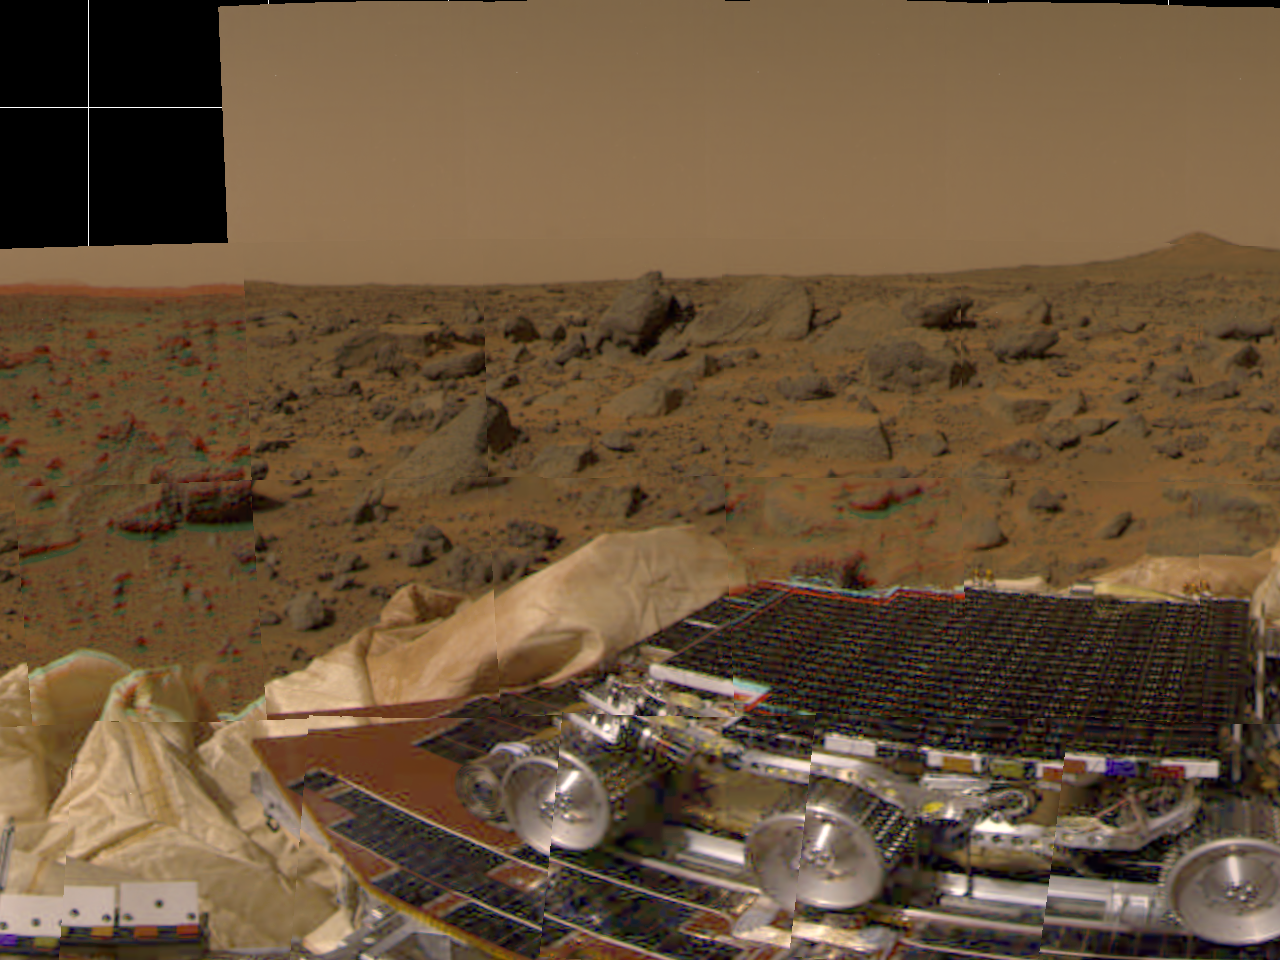

Rover, Airbags & Martian Terrain

This picture from Mars Pathfinder was taken at 9:30 AM in the martian morning (2:30 PM Pacific Daylight Time), after the spacecraft landed earlier today (July 4, 1997). The Sojourner rover is perched on one of three solar panels. The rover is 65 cm (26 inches) long by 18 cm (7 inches) tall; each of its wheels is about 13 cm (5 inches) high. The white material to the left of the front of the rover is part of the airbag system used to cushion the landing.

Many rocks of different of different sizes can be seen, set in a background of reddish soil. The landing site is in the mouth of an ancient channel carved by water. The rocks may be primarily flood debris. The horizon is seen towards the top of the picture. The light brown hue of the sky results from suspended dust.

Pathfinder, a low-cost Discovery mission, is the first of a new fleet of spacecraft that are planned to explore Mars over the next ten years. Mars Global Surveyor, already en route, arrives at Mars on September 11 to begin a two year orbital reconnaissance of the planet’s composition, topography, and climate. Additional orbiters and landers will follow every 26 months.

Mars Pathfinder was developed and managed by the Jet Propulsion Laboratory (JPL) for the National Aeronautics and Space Administration. JPL is an operating division of the California Institute of Technology (Caltech). The Imager for Mars Pathfinder (IMP) was developed by the University of Arizona Lunar and Planetary Laboratory under contract to JPL. Peter Smith is the Principal Investigator.

Photojournal note: Sojourner spent 83 days of a planned seven-day mission exploring the Martian terrain, acquiring images, and taking chemical, atmospheric and other measurements. The final data transmission received from Pathfinder was at 10:23 UTC on September 27, 1997. Although mission managers tried to restore full communications during the following five months, the successful mission was terminated on March 10, 1998.

Credit: NASA/JPL